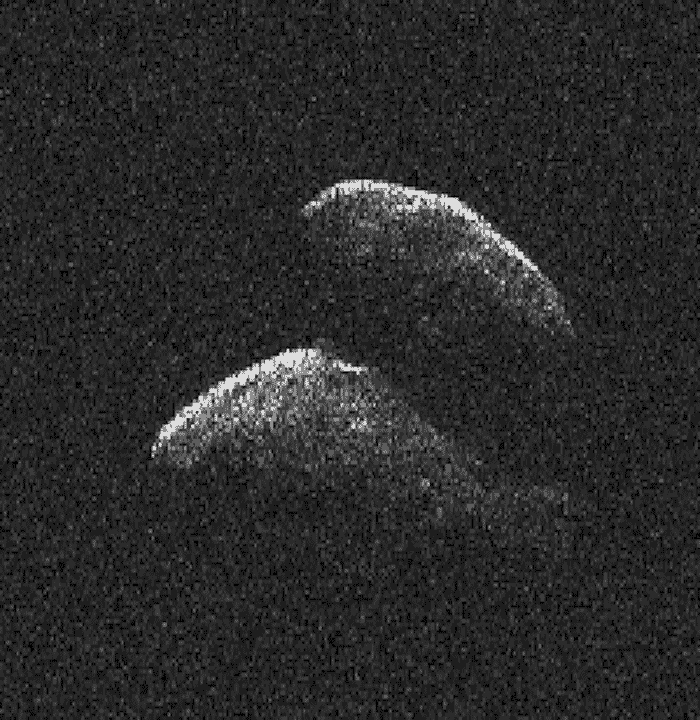

New Radar Images of Asteroid 2014 JO25

This movie of asteroid 2014 JO25 was generated using radar data collected by NASA’s 230-foot-wide (70-meter) Deep Space Network antenna at Goldstone, California on April 19, 2017.

When the observations began 2014 JO25 was 1.53 million miles (2.47 million kilometers) from Earth. By the time the observations concluded, the asteroid was 1.61 million miles (2.59 million kilometers) away.

The asteroid has a contact binary structure — two lobes connected by a neck-like region. The largest of the asteroid’s two lobes is estimated to be 2,000 feet (610 meters) across.

Asteroid 2014 JO25 approached to within 1.1 million miles (1.8 million kilometers) of Earth on April 19. There are no future flybys by 2014 JO25 as close as this one for more than 400 years.

The resolution of the radar images is about 25 feet (7.5 meters) per pixel. 154 images were used to create the movie shown.

Credit: NASA/JPL-Caltech/GSSR